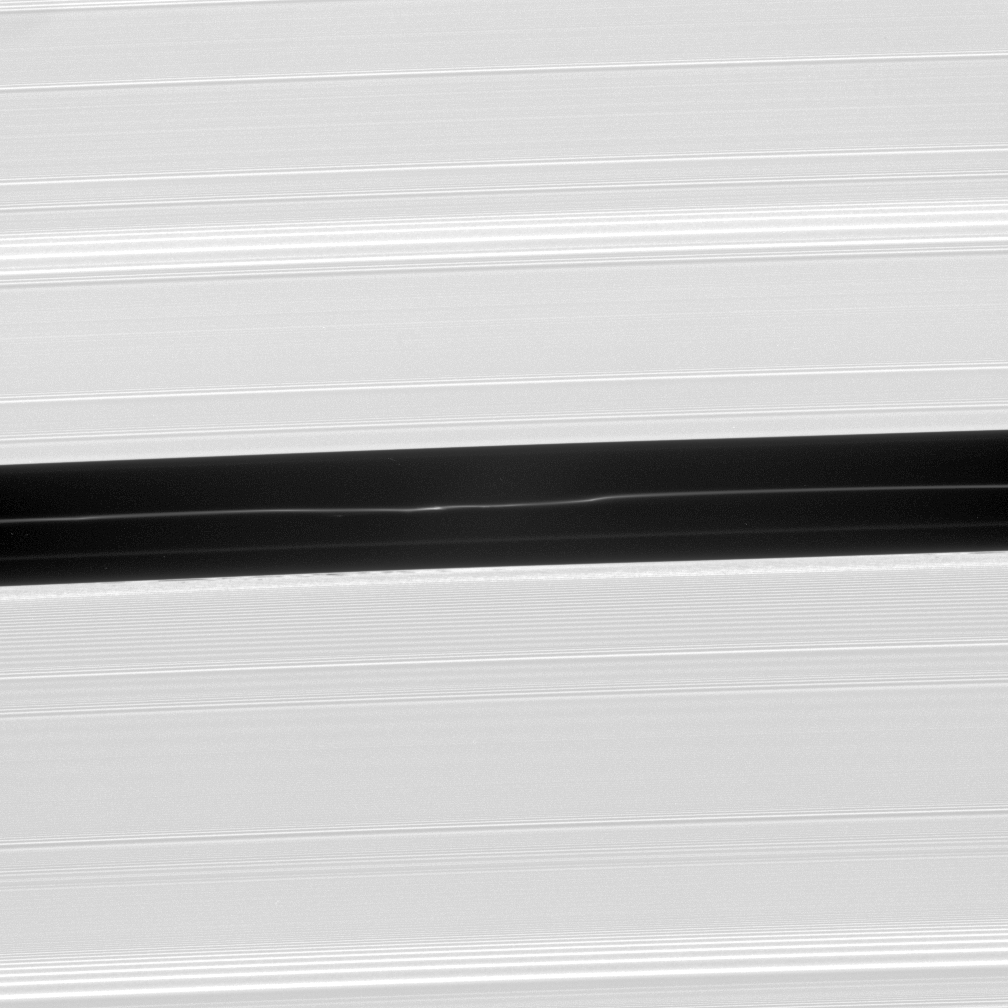

The Bends

Bright undulations disturb a faint ringlet drifting through the center of the Encke Gap. This ring structure shares the orbit of the moon Pan.

A second, fainter ringlet is visible below the central ringlet.

This view looks toward the lit side of the rings from about 44 degrees below the ringplane.

The image was taken in visible light with the Cassini spacecraft narrow-angle camera on Dec. 14, 2006 at a distance of approximately 462,000 kilometers (287,000 miles) from Saturn. Image scale is 2 kilometers (2 miles) per pixel.

The Cassini-Huygens mission is a cooperative project of NASA, the European Space Agency and the Italian Space Agency. The Jet Propulsion Laboratory, a division of the California Institute of Technology in Pasadena, manages the mission for NASA’s Science Mission Directorate, Washington, D.C. The Cassini orbiter and its two onboard cameras were designed, developed and assembled at JPL. The imaging operations center is based at the Space Science Institute in Boulder, Colo.

Credit: NASA/JPL/Space Science Institute